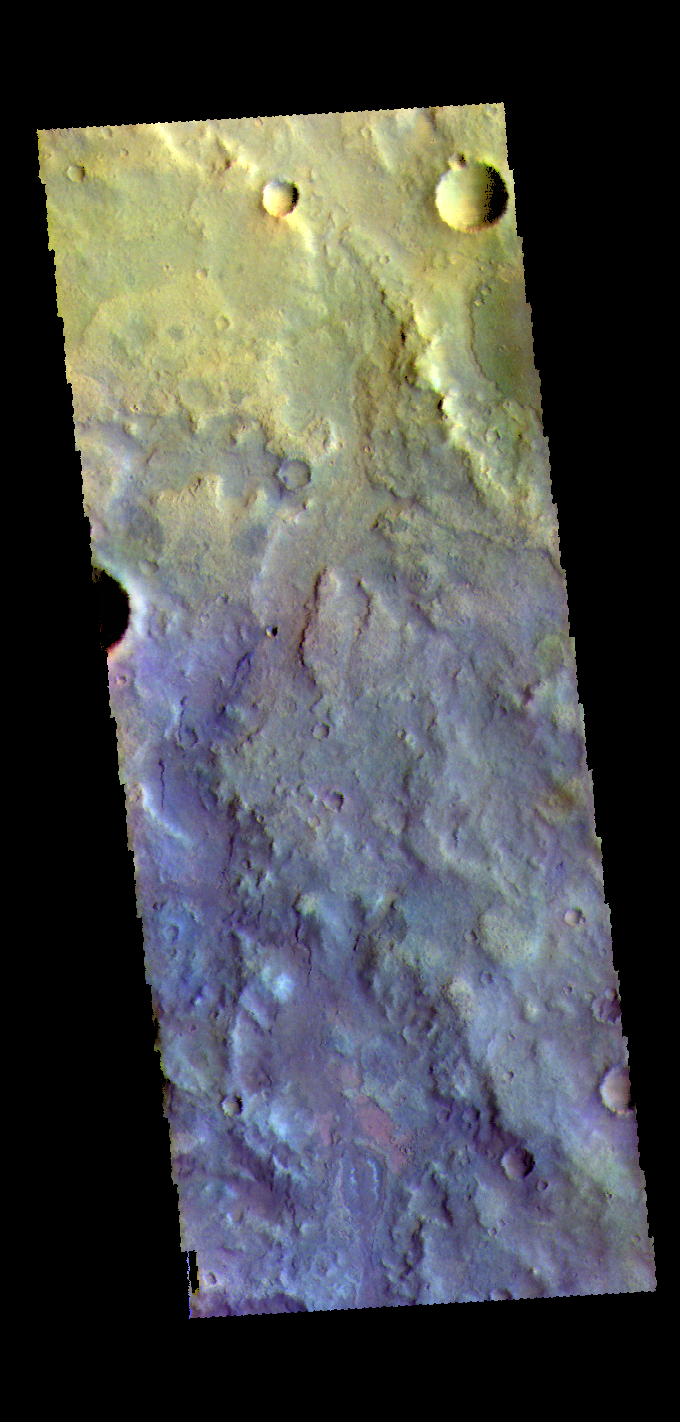

Terra Cimmeria – False Color

This false color image shows part of Terra Cimmeria. The complexity of the surface is evident in the multiple colors seen in this image. The bright blue-white and lavender spots towards the bottom of the image stand out against the more usual blues and yellows.

The THEMIS VIS camera contains 5 filters. The data from different filters can be combined in multiple ways to create a false color image. These false color images may reveal subtle variations of the surface not easily identified in a single band image.

Credit: NASA/JPL-Caltech/ASU